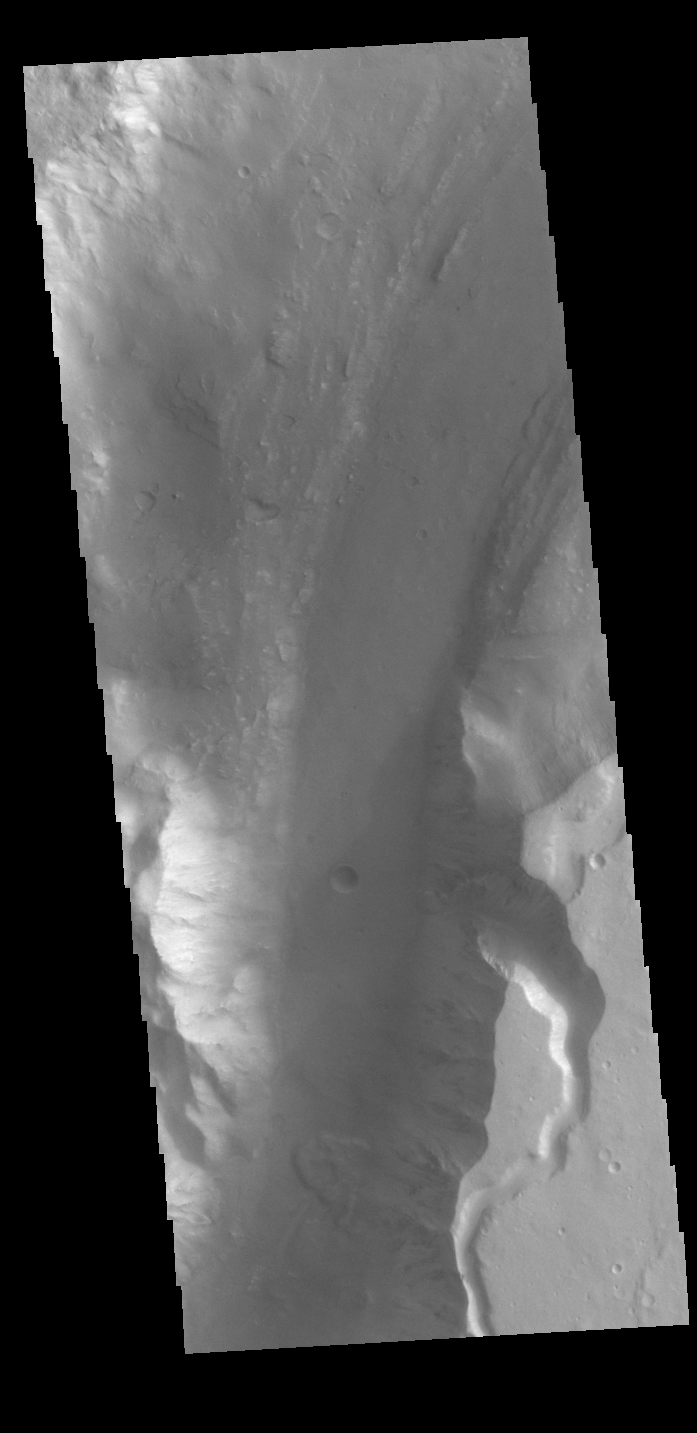

Shalbatana Vallis

Today’s VIS image shows a section of Shalbatana Vallis. Along side of the major channel is a smaller tributary channel. A landslide deposit is also visible in this image. Shalbatana Vallis is located in Xanthe Terra. It is an outflow channel carved by massive floods from escaping groundwater whose source lies far to the south of this image.

Credit: NASA/JPL-Caltech/ASU